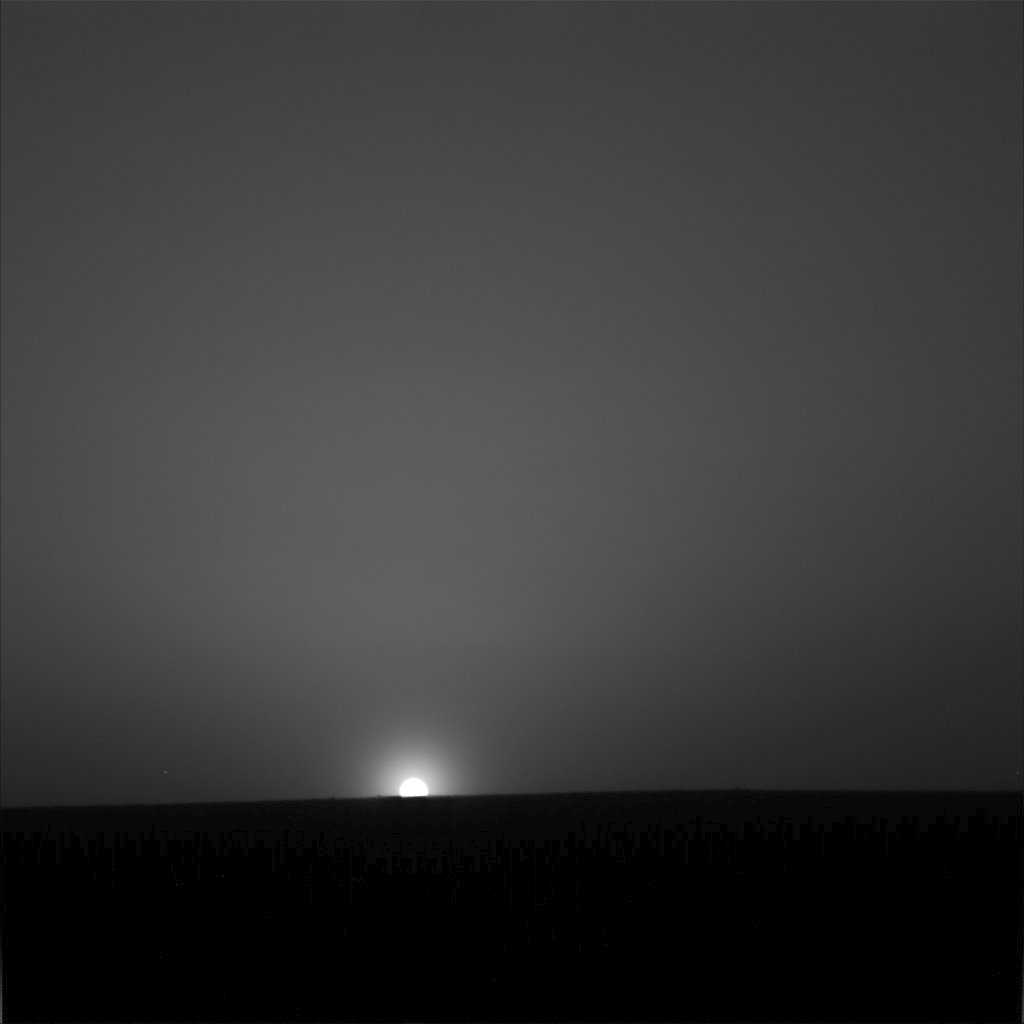

Ice Cold Sunrise on Mars

From the location of NASA’s Phoenix Mars Lander, above the Martian arctic circle, the sun does not set during the peak of the Martian summer.

This period of maximum solar energy is past—on Sol 86, the 86th Martian day after the Phoenix landing, the sun fully set behind a slight rise to the north for about half an hour.

This red-filter image taken by the lander’s Surface Stereo Imager, shows the sun rising on the morning of sol 90, Aug. 25, 2008, the last day of the Phoenix nominal mission.

The image was taken at 51 minutes past midnight local solar time during the slow sunrise that followed a 75 minute “night.” The skylight in the image is light scattered off atmospheric dust particles and ice crystals.

The setting sun does not mean the end of the mission. In late July, the Phoenix Mission was extended through September, rather than the 90-sol duration originally planned as the prime mission.

The Phoenix Mission is led by the University of Arizona, Tucson, on behalf of NASA. Project management of the mission is by NASA’s Jet Propulsion Laboratory, Pasadena, Calif. Spacecraft development is by Lockheed Martin Space Systems, Denver.

Photojournal Note: As planned, the Phoenix lander, which landed May 25, 2008 23:53 UTC, ended communications in November 2008, about six months after landing, when its solar panels ceased operating in the dark Martian winter.

Credit: NASA/JPL-Caltech/University of Arizona/Texas A&M University